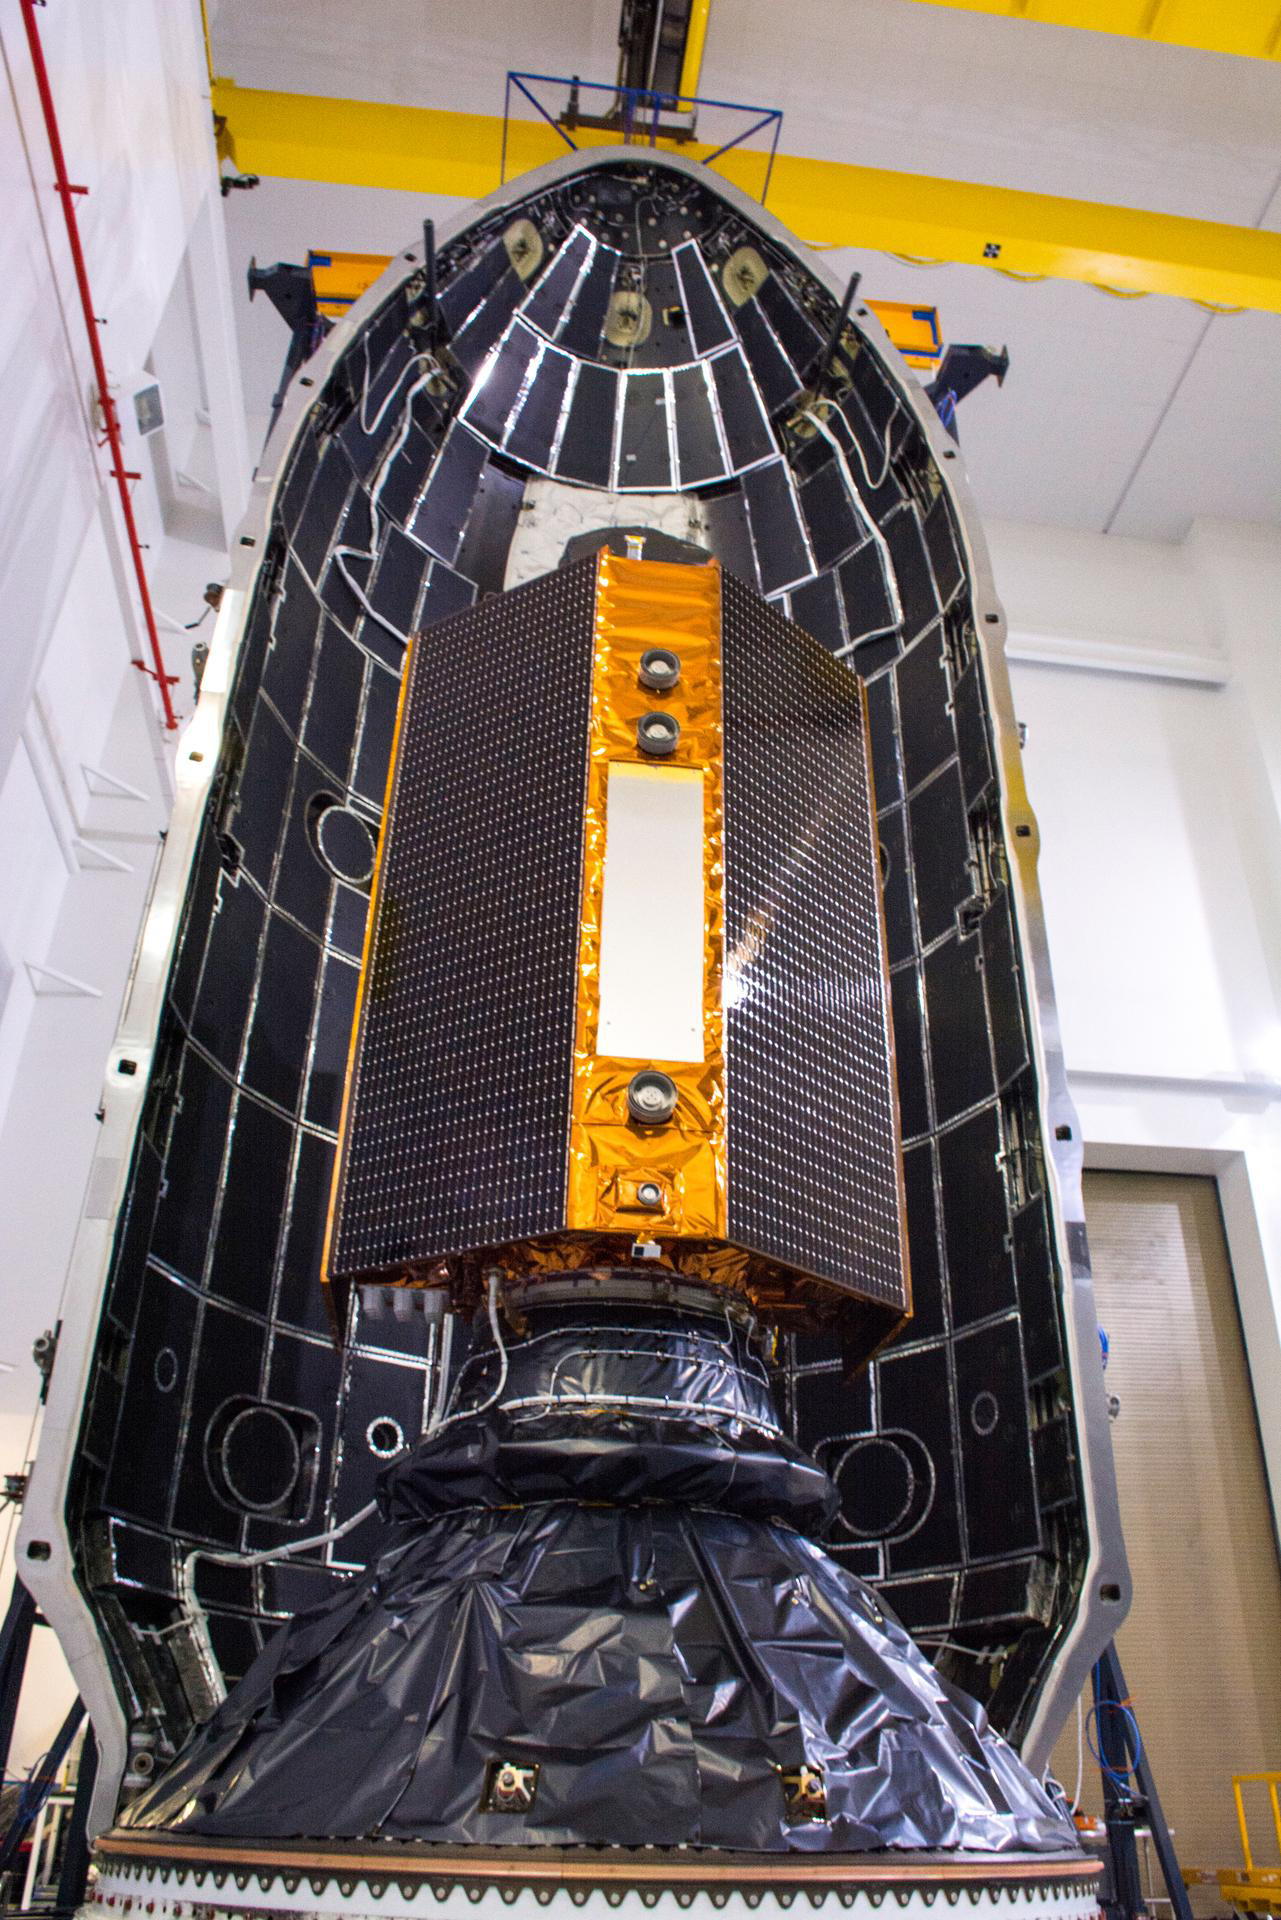

Sentinel-6 Michael Freilich Encapsulated

The Sentinel-6 Michael Freilich satellite is encapsulated in a protective nosecone, or payload fairing, in the SpaceX Payload Processing Facility at Vandenberg Air Force Base in California. The fairing will sit atop a SpaceX Falcon 9 rocket during the late-November 2020 launch that will place the satellite in Earth orbit.

Sentinel-6 Michael Freilich is one of two identical satellites that are a part of the Sentinel-6/Jason-CS (Continuity of Service) mission, a U.S.-European collaboration. The mission is part of Copernicus, the European Union’s Earth observation program managed by the European Commission. Continuing the legacy of the Jason series missions, Sentinel-6/Jason-CS will extend the records of sea level into their fourth decade, collecting accurate measurements of sea surface height for more than 90% of the world’s oceans, and providing crucial information for operational oceanography, marine meteorology, and climate studies. Sentinel-6 Michael Freilich’s twin, Sentinel-6B, is scheduled to launch in 2025.

Sentinel-6/Jason-CS is being jointly developed by ESA (European Space Agency), the European Organisation for the Exploitation of Meteorological Satellites (EUMETSAT), NASA, and the National Oceanic and Atmospheric Administration, with funding support from the European Commission and technical support from France’s National Centre for Space Studies.

JPL, a division of Caltech in Pasadena, is contributing three science instruments for each Sentinel-6 satellite: the Advanced Microwave Radiometer, the Global Navigation Satellite System — Radio Occultation, and the Laser Retroreflector Array. NASA is also contributing launch services, ground systems supporting operation of the NASA science instruments, the science data processors for two of these instruments, and support for the U.S. members of the international Ocean Surface Topography Science Team.

Credit: NASA/Randy Beaudoin